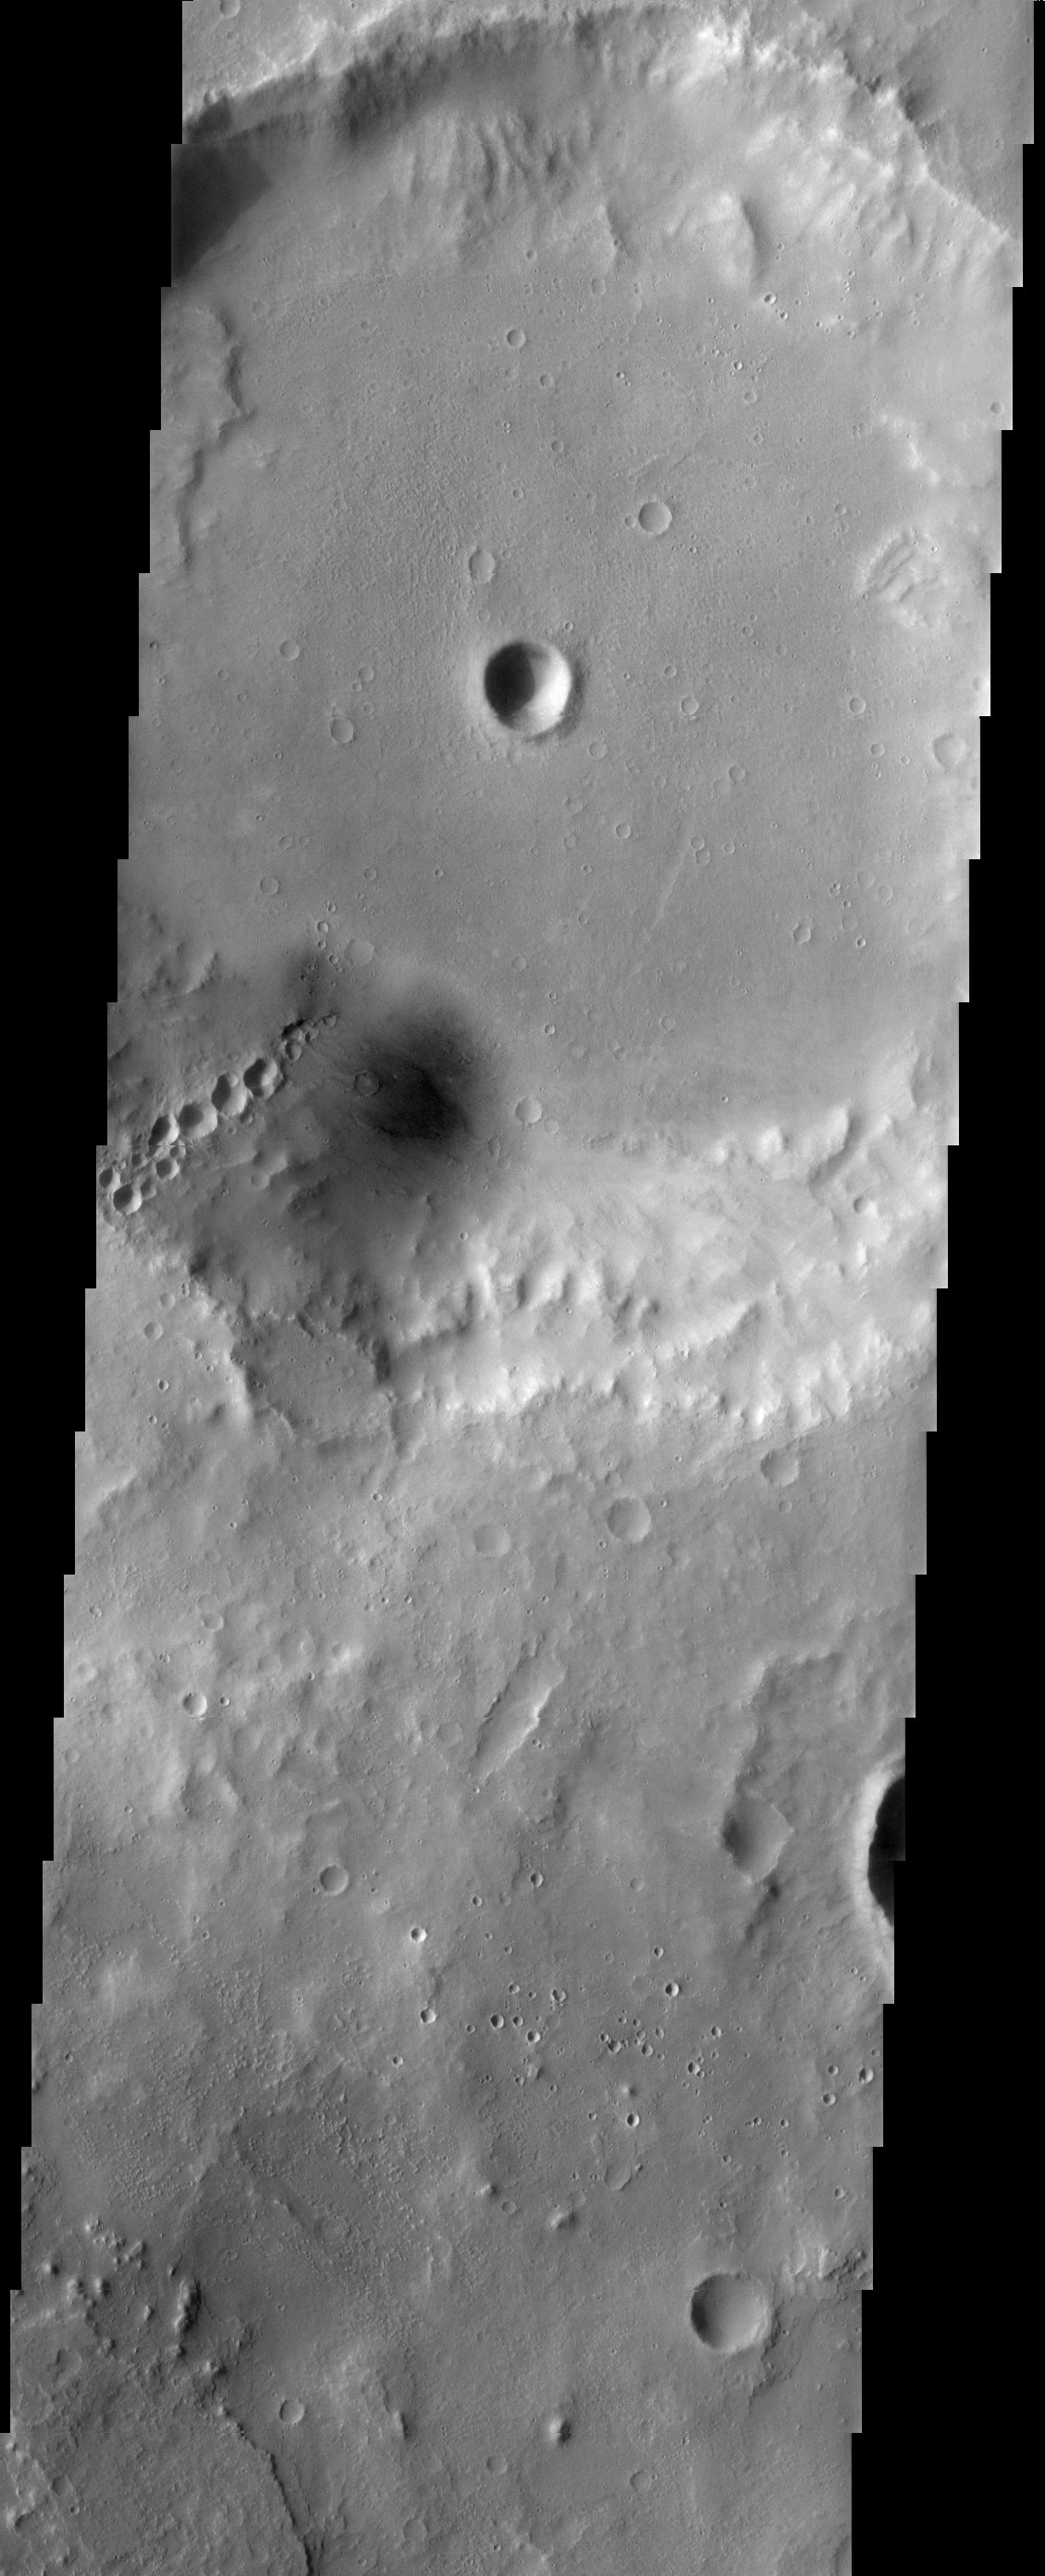

Crater Chains

The large crater at the top of this THEMIS visible image has several other craters inside of it. Most noticeable are the craters that form a “chain” on the southern wall of the large crater. These craters are a wonderful example of secondary impacts. They were formed when large blocks of ejecta from an impact crashed back down onto the surface of Mars. Secondaries often form radial patterns around the impact crater that generated them, allowing researchers to trace them back to their origin.

Note: this THEMIS visual image has not been radiometrically nor geometrically calibrated for this preliminary release. An empirical correction has been performed to remove instrumental effects. A linear shift has been applied in the cross-track and down-track direction to approximate spacecraft and planetary motion. Fully calibrated and geometrically projected images will be released through the Planetary Data System in accordance with Project policies at a later time.

NASA’s Jet Propulsion Laboratory manages the 2001 Mars Odyssey mission for NASA’s Office of Space Science, Washington, D.C. The Thermal Emission Imaging System (THEMIS) was developed by Arizona State University, Tempe, in collaboration with Raytheon Santa Barbara Remote Sensing. The THEMIS investigation is led by Dr. Philip Christensen at Arizona State University. Lockheed Martin Astronautics, Denver, is the prime contractor for the Odyssey project, and developed and built the orbiter. Mission operations are conducted jointly from Lockheed Martin and from JPL, a division of the California Institute of Technology in Pasadena.

Image information: VIS instrument. Latitude 19.3, Longitude 347.5 East (12.5 West). 19 meter/pixel resolution.

Credit: NASA/JPL/Arizona State University